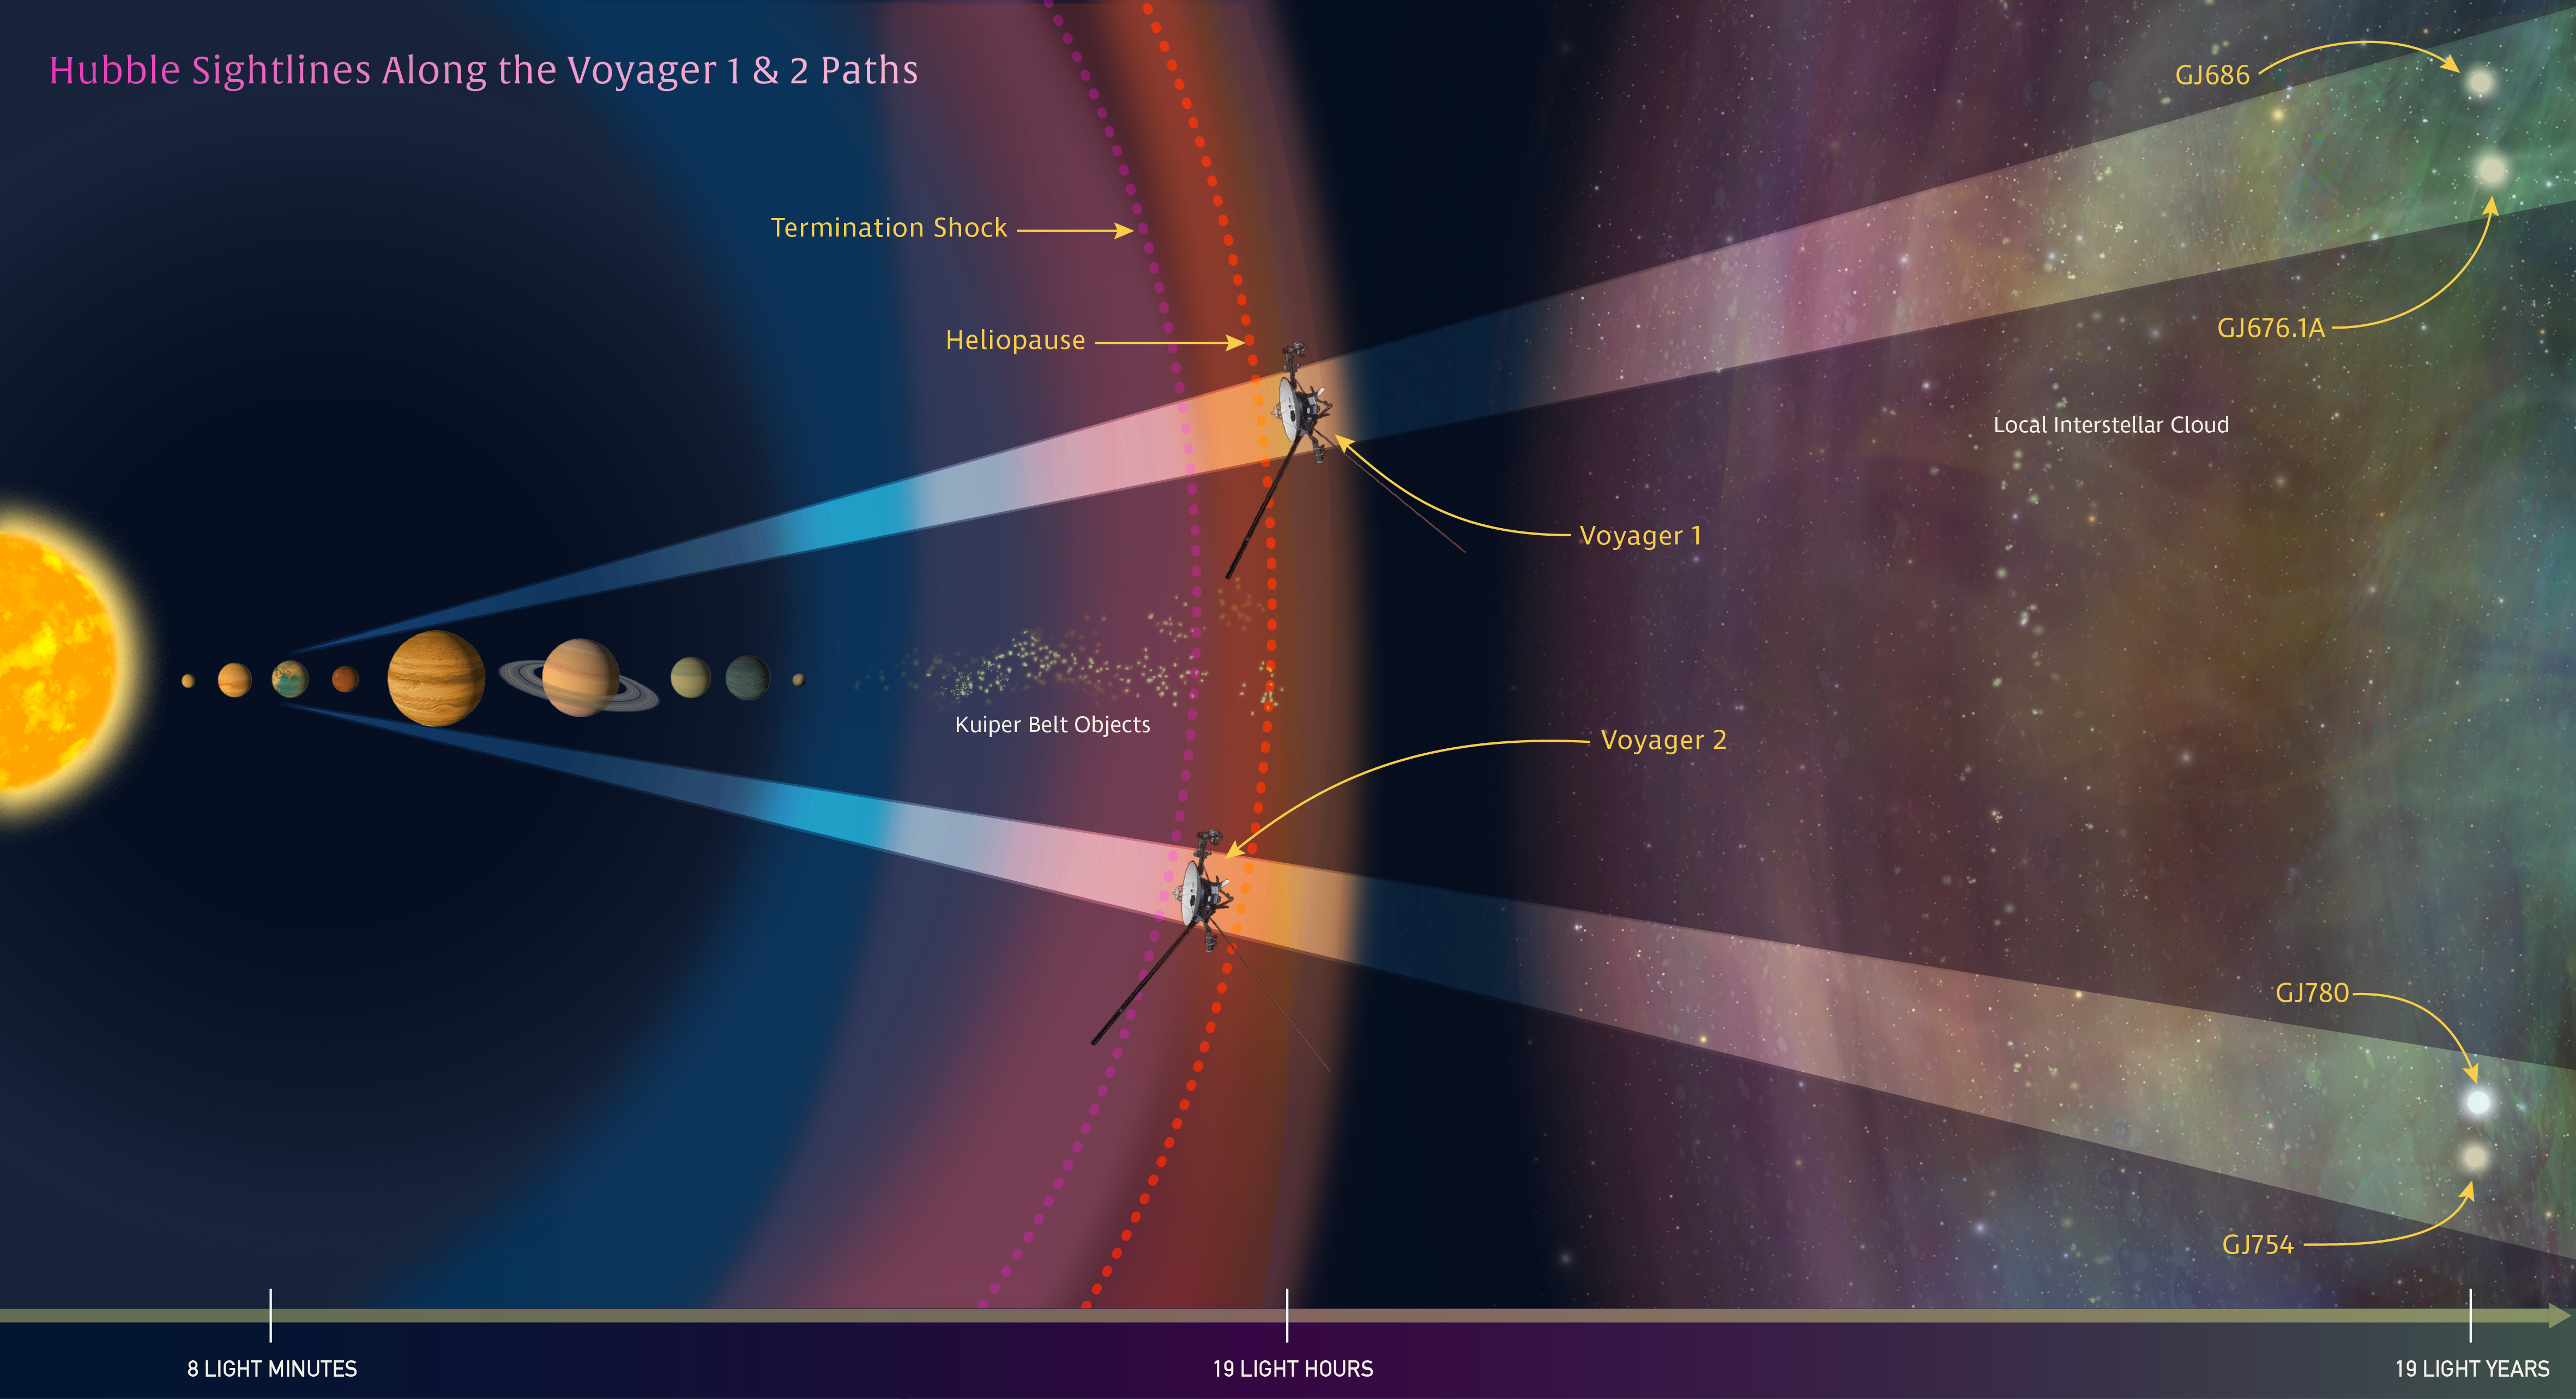

Voyagers’ Paths through the Solar System (Artist’s Illustration)

In this illustration, NASA's Hubble Space Telescope is looking along the paths of NASA's Voyager 1 and 2 spacecraft as they journey through the solar system and into interstellar space.

Hubble is gazing at two sight lines (the twin cone-shaped features) along each spacecraft's path. The telescope's goal is to help astronomers map interstellar structure along each spacecraft's star-bound route. Each sight line stretches several light-years to nearby stars.

Credit: NASA, ESA, and Z. Levy (STScI)